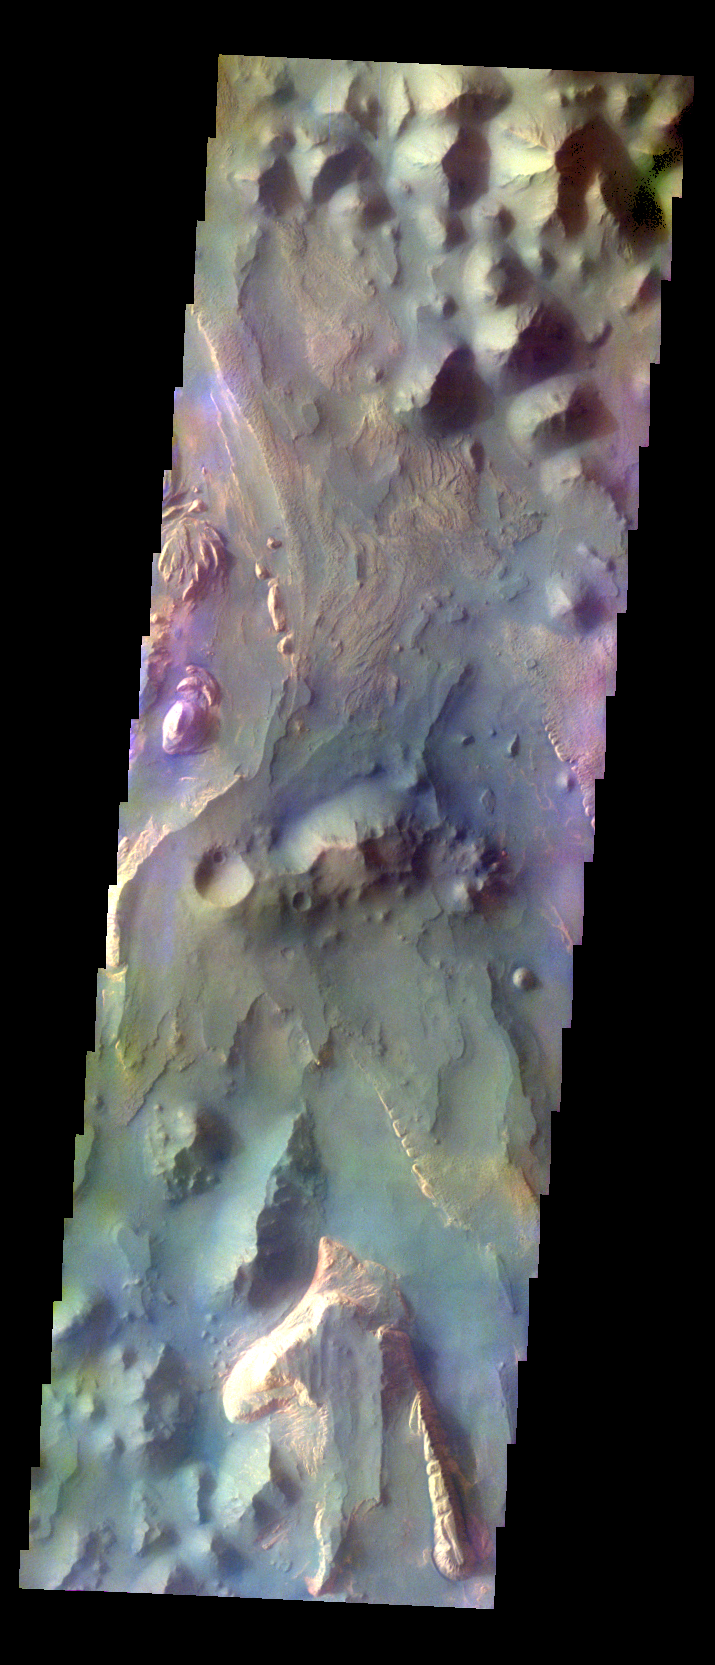

Aureum Chaos – False Color

The THEMIS VIS camera contains 5 filters. The data from different filters can be combined in multiple ways to create a false color image. These false color images may reveal subtle variations of the surface not easily identified in a single band image. Today’s false color image shows part of Aureum Chaos.

Credit: NASA/JPL-Caltech/ASU